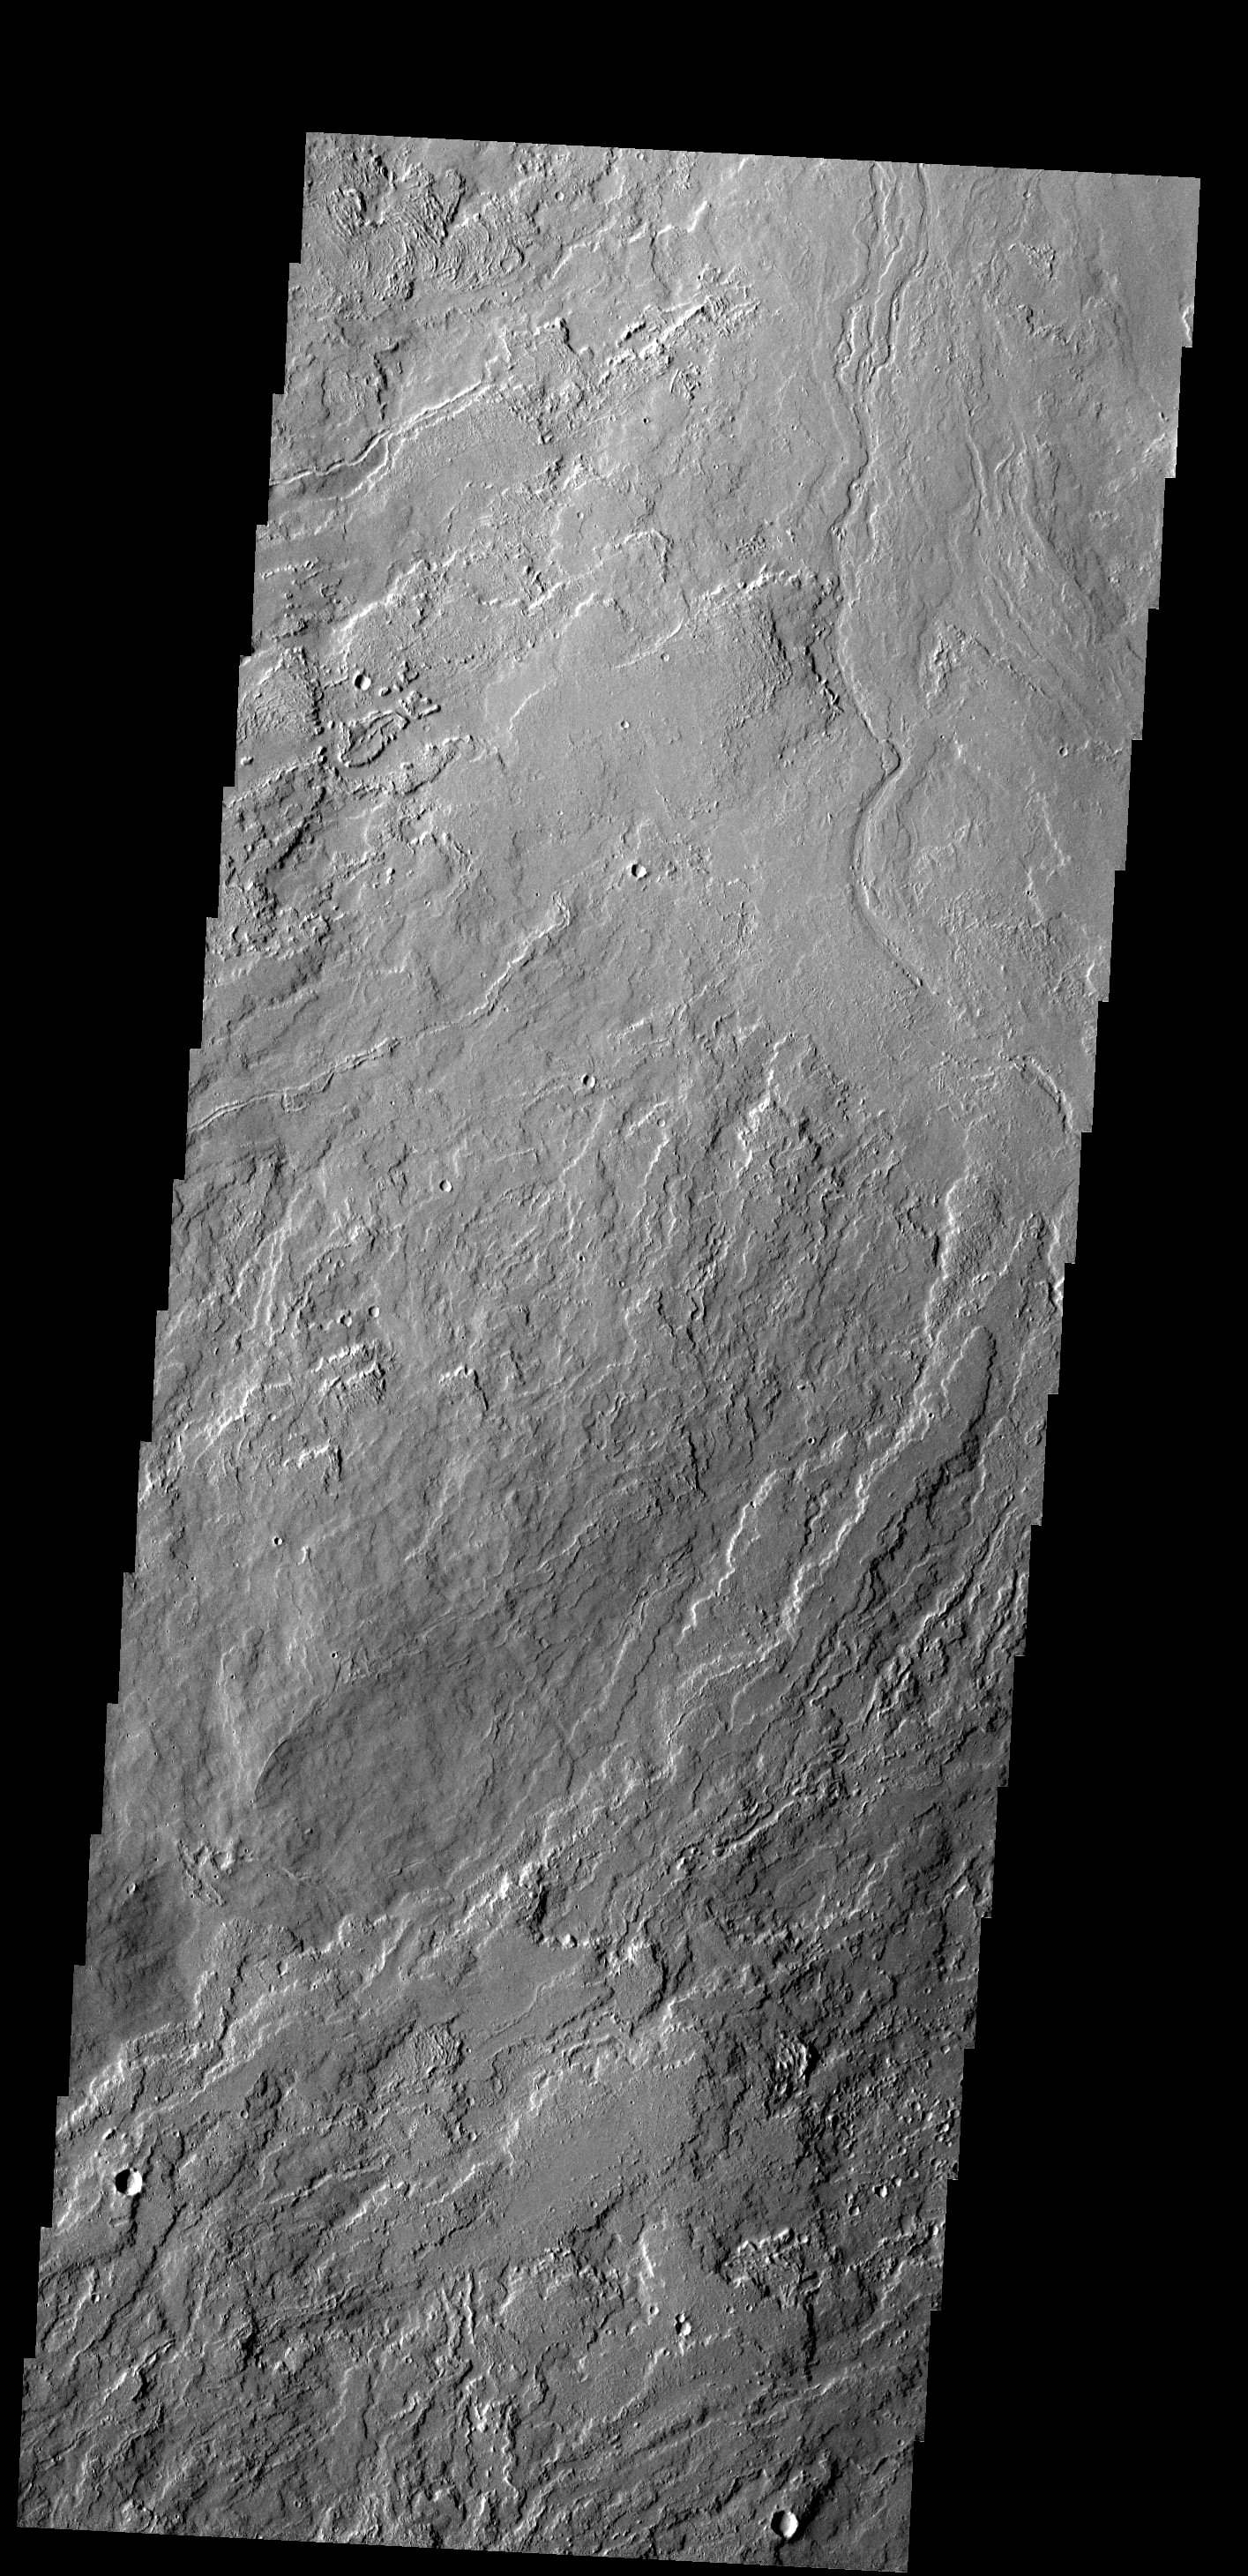

Lava Flows

These lava flows are part of Olympus Mons.

Image information: VIS instrument. Latitude 21.2N, Longitude 231.9E. 18 meter/pixel resolution.

Please see the THEMIS Data Citation Note for details on crediting THEMIS images.

Note: this THEMIS visual image has not been radiometrically nor geometrically calibrated for this preliminary release. An empirical correction has been performed to remove instrumental effects. A linear shift has been applied in the cross-track and down-track direction to approximate spacecraft and planetary motion. Fully calibrated and geometrically projected images will be released through the Planetary Data System in accordance with Project policies at a later time.

NASA’s Jet Propulsion Laboratory manages the 2001 Mars Odyssey mission for NASA’s Office of Space Science, Washington, D.C. The Thermal Emission Imaging System (THEMIS) was developed by Arizona State University, Tempe, in collaboration with Raytheon Santa Barbara Remote Sensing. The THEMIS investigation is led by Dr. Philip Christensen at Arizona State University. Lockheed Martin Astronautics, Denver, is the prime contractor for the Odyssey project, and developed and built the orbiter. Mission operations are conducted jointly from Lockheed Martin and from JPL, a division of the California Institute of Technology in Pasadena.

Credit: NASA/JPL/ASU